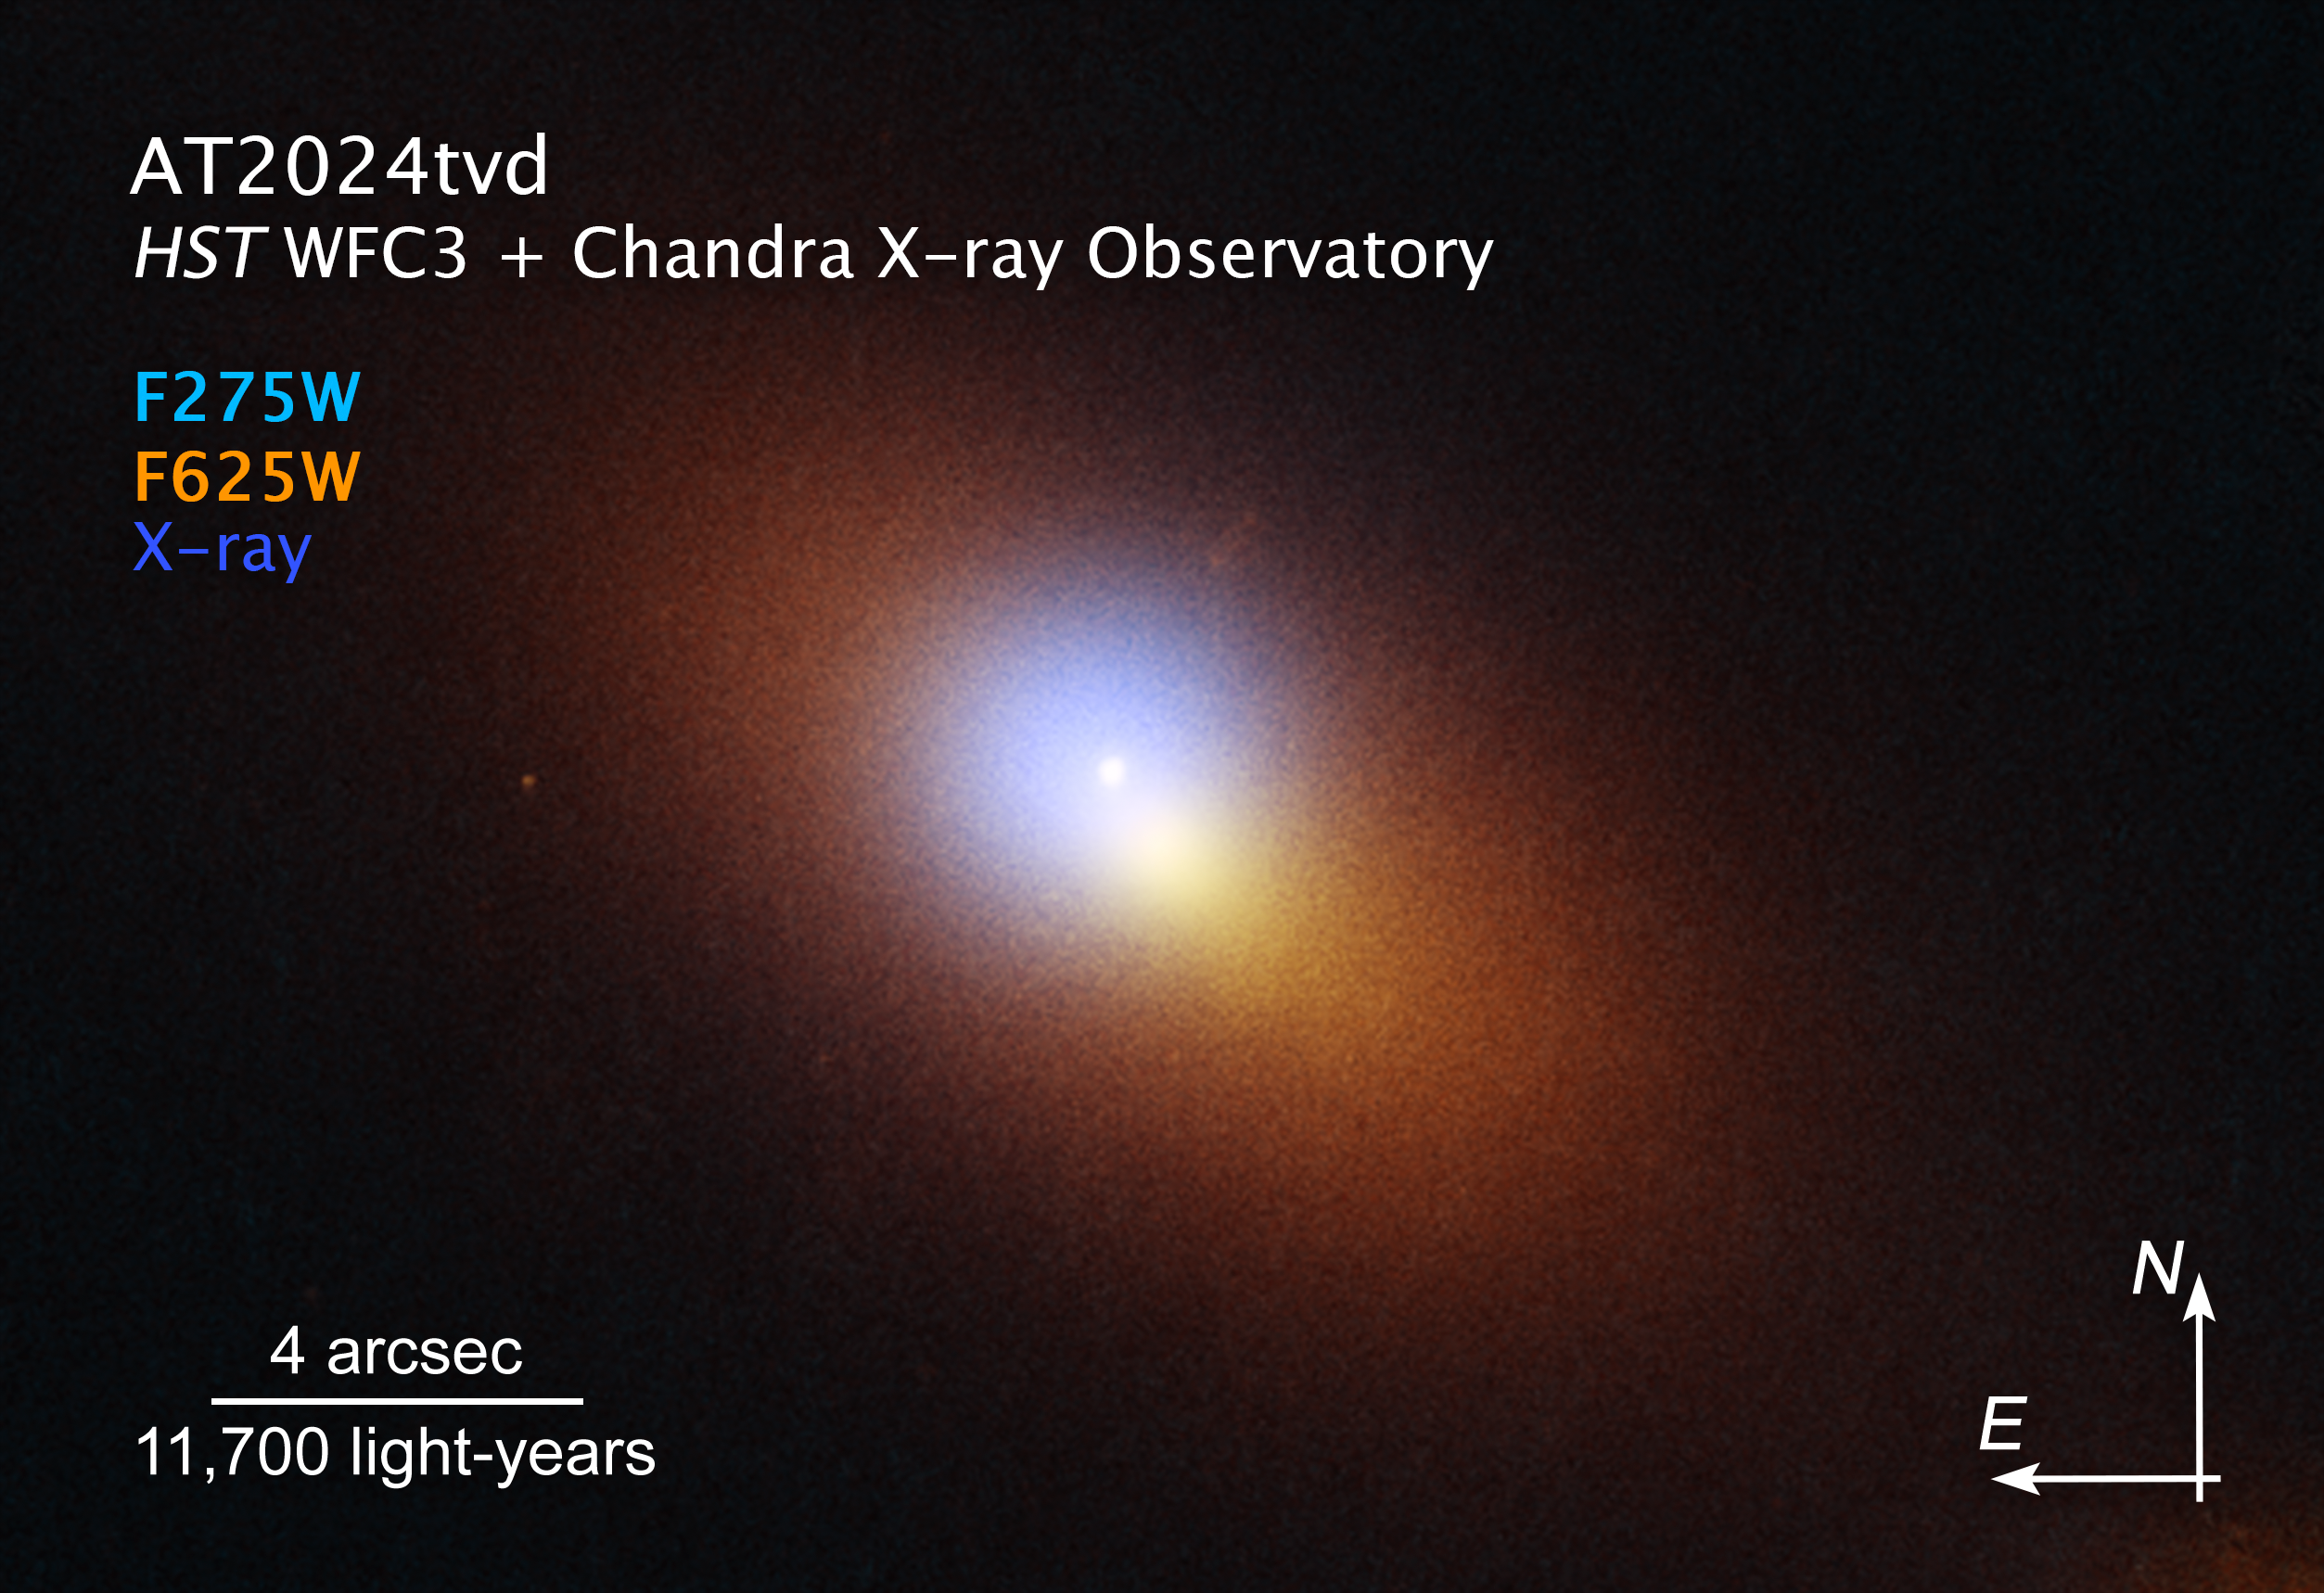

Black Hole TDE AT2024tvd Compass Image

This is a combined Hubble Space Telescope/Chandra X-Ray Observatory image of a distant galaxy that is host to the telltale signature of a roaming supermassive black hole. Both telescopes caught a tidal disruption event (TDE), an intense flash of radiation caused by the supermassive black hole eating a star. The TDE appears as an isolated blue-white point source of ultraviolet light, while the galaxy is colored orange in visible light. In addition, Chandra captured X-ray light as a blue haze that surrounds the TDE. Both Hubble and Chandra observations were combined to pinpoint the TDE's location, which is offset from the center of the galaxy, which appears as a bright orange-white blob.

The image shows a scale bar, compass arrows, and color key for reference.

The scale bar is labeled in light-years along the top, which is the distance that light travels in one Earth-year. (It takes three years for light to travel a distance equal to the length of the scale bar.) One light-year is equal to about 5.88 trillion miles or 9.46 trillion kilometers.

The scale bar is also labeled in arcseconds, which is a measure of angular distance on the sky. One arcsecond is equal to an angular measurement of 1/3600 of one degree. There are 60 arcminutes in a degree and 60 arcseconds in an arcminute. (The full Moon has an angular diameter of about 30 arcminutes.) The actual size of an object that covers one arcsecond on the sky depends on its distance from the telescope.

The north and east compass arrows show the orientation of the image on the sky. Note that the relationship between north and east on the sky (as seen from below) is flipped relative to direction arrows on a map of the ground (as seen from above).

This image shows visible wavelengths of light that have been translated into visible-light colors. The color key shows which [instrument] filters were used when collecting the light. The color of each filter name is the visible-light color used to represent the light that passes through that filter.

Credit: Science: NASA, ESA, STScI, Yuhan Yao (UC Berkeley); Image Processing: Joseph DePasquale (STScI)